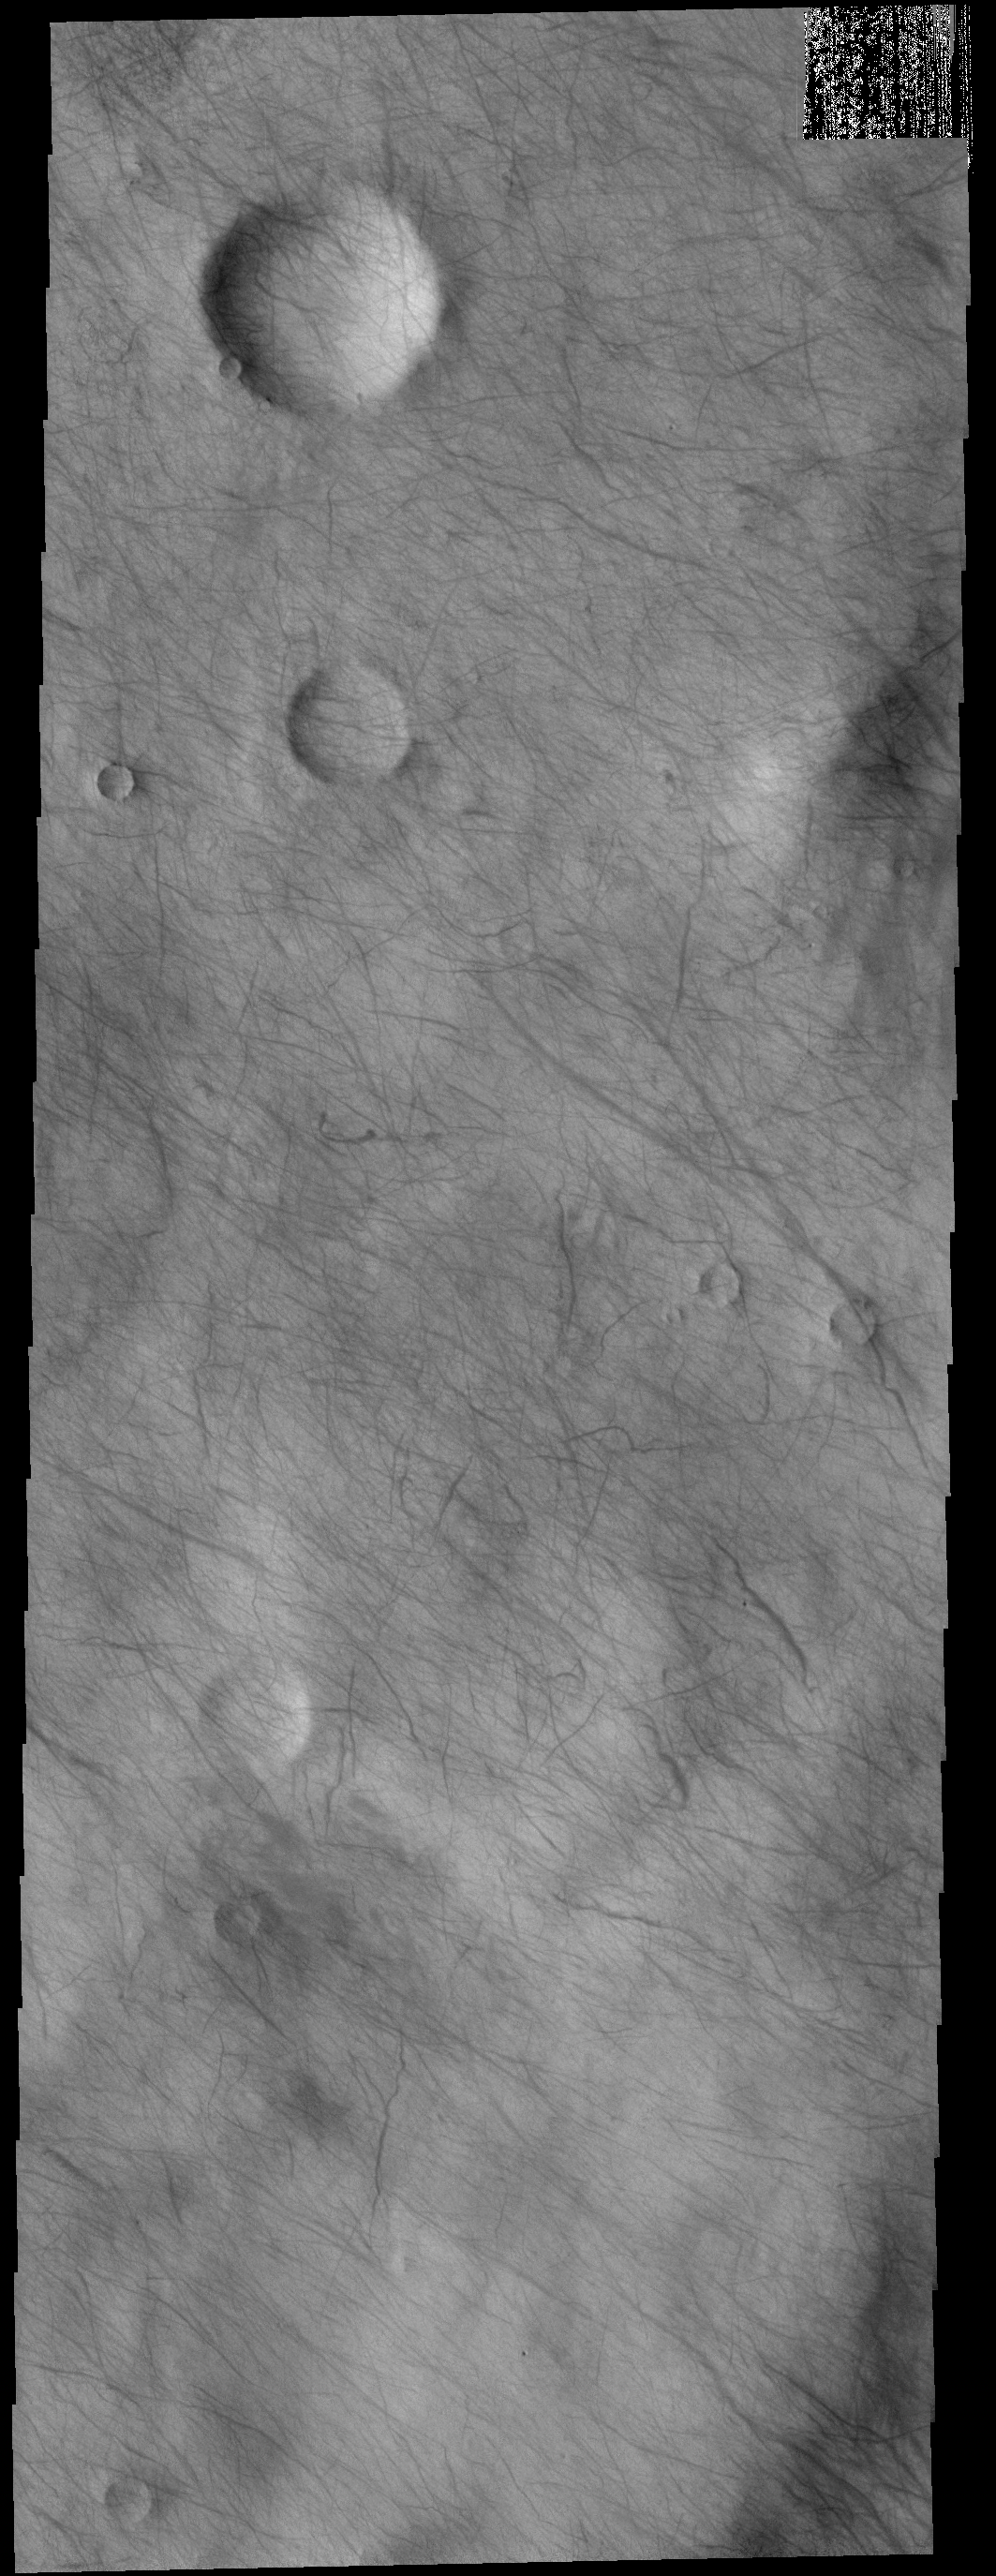

Dust Devil Tracks

This VIS image shows a multitude of dust devil tracks. The dark linear marks record where the dust devil was in contact with the surface and removed dust revealing the darker suface below.

Credit: NASA/JPL-Caltech/ASU